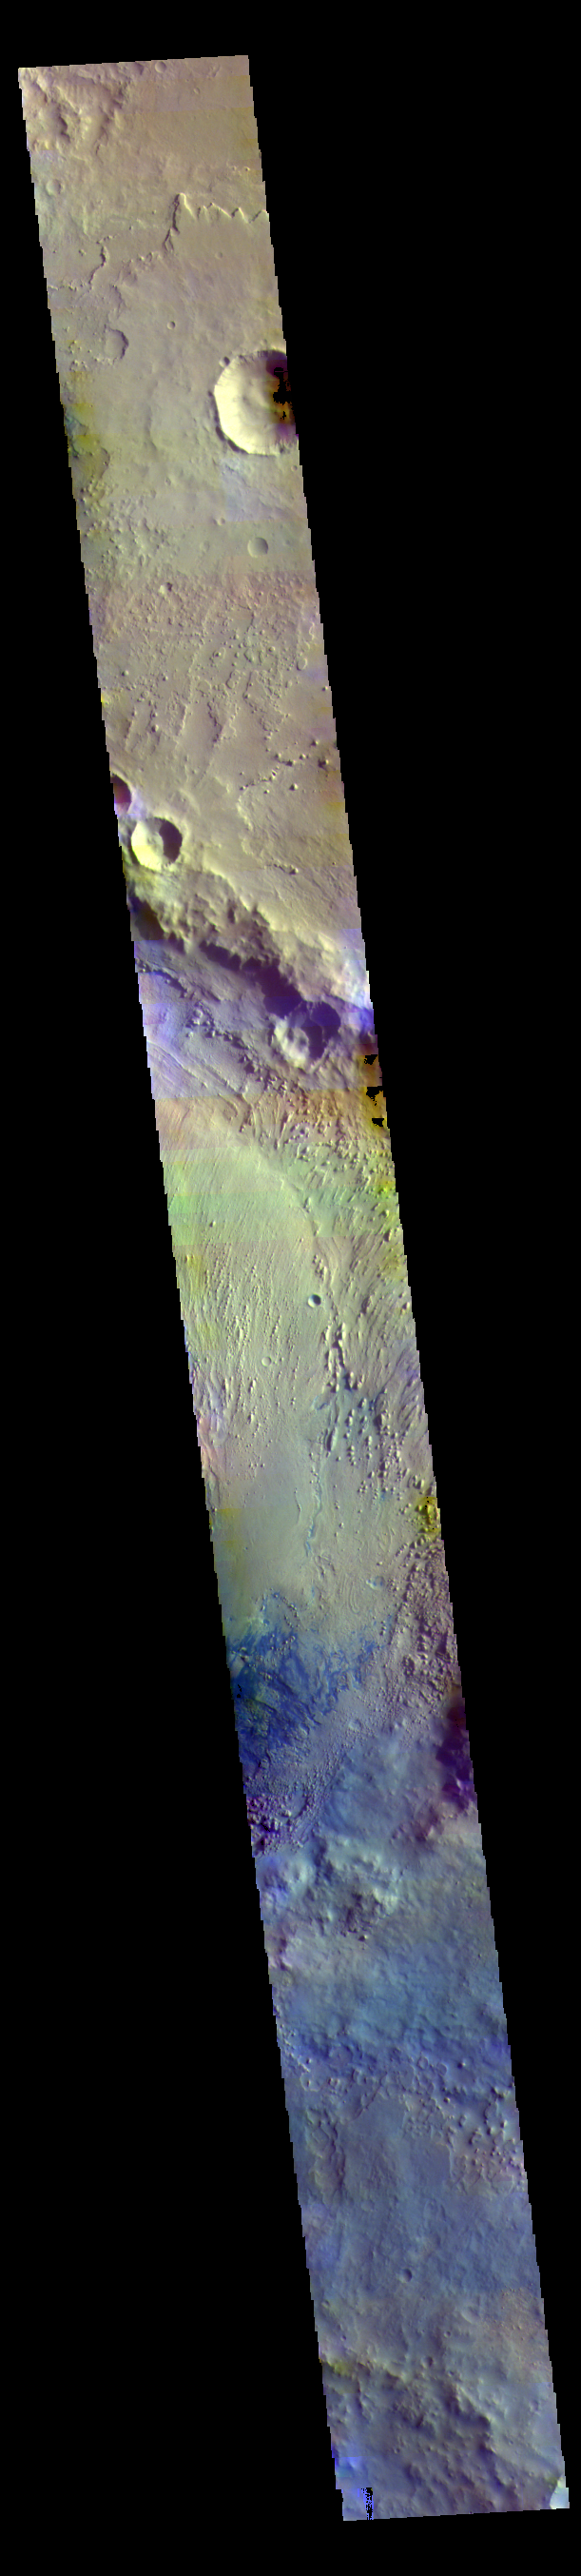

Firsoff Crater – False Color

Today’s false color image shows part of Firsoff Crater, located north of Meridiani Planum. Dark blue tones in the false color filter combination are basaltic sands.

The THEMIS VIS camera contains 5 filters. The data from different filters can be combined in multiple ways to create a false color image. These false color images may reveal subtle variations of the surface not easily identified in a single band image.

Credit: NASA/JPL-Caltech/ASU